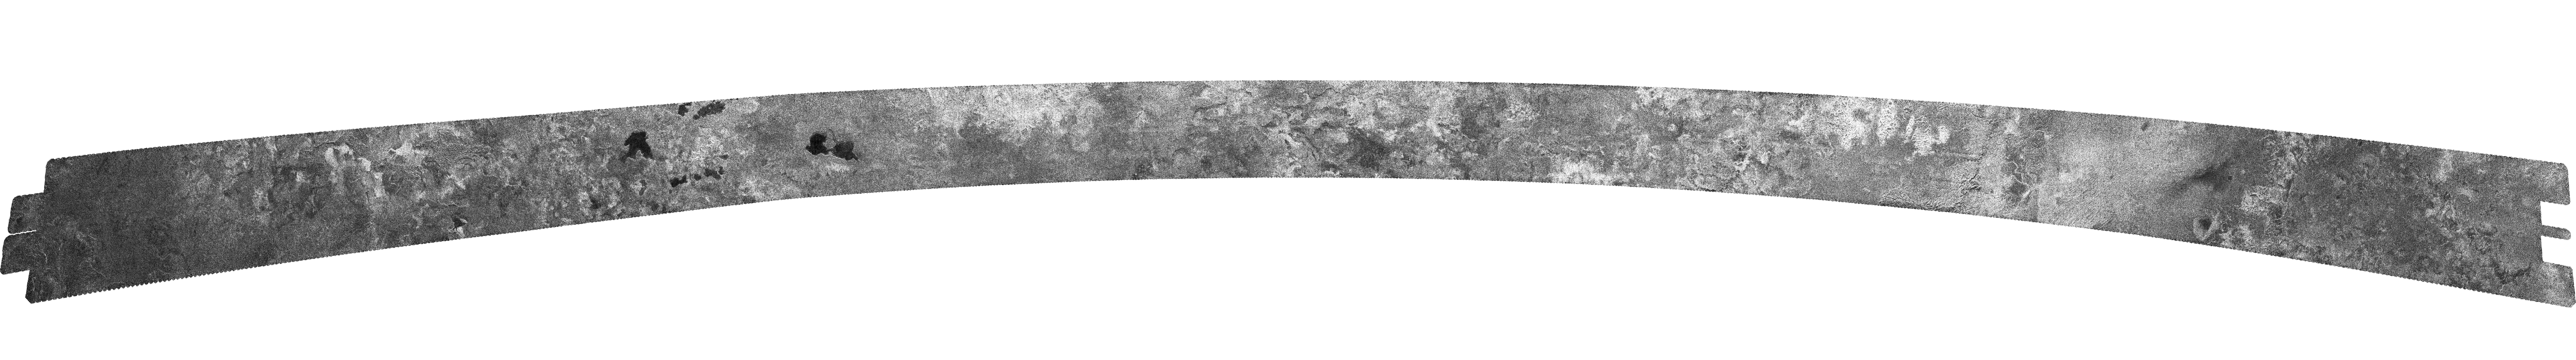

Titan (T18) Viewed by Cassini’s Radar – Sept. 23, 2006

This radar image, obtained by Cassini’s radar instrument during a near-polar flyby on Sept. 23, 2006, is the second scene that shows clear shorelines reminiscent of terrestrial lakes.

With Titan’s colder temperatures and hydrocarbon-rich atmosphere, these lakes most likely contain a combination of methane and ethane (both hydrocarbons), not water. This high-latitude opportunity confirmed scientists’ predictions that lakes would be present here, consistent with calculations that suggested that hydrocarbons would be stable as liquids at the colder, high latitudes. It also showed unusual complex terrain, the origin of which remains a mystery.

The image is illuminated by the radar from the top, and shows features as small as about 300 meters (980 feet). Starting at the left (63 degrees north latitude by 255 degrees west longitude), where the terrain appears bland and dark, the swath heads northeast into a more rugged, mottled terrain, probably containing dried lakes and canyons formed by the presence of liquid hydrocarbons.

The first lake, an irregular, almost-triangular shape about 16 kilometers (10 miles) across at the widest point, can be seen near the bottom of the image; it appears to be fed by two channels from the south. Several more lakes can be seen about one-third of the way into the swath, near the closest approach to the pole, (north of 75 degrees north latitude), including Titan’s “kissing lakes” (see PIA08740), each 20 to 25 kilometers (12 to 16 miles) across. Two other lakes feature narrow or angular bays, including a broad peninsula that on Earth would be evidence that the surrounding terrain is higher and confines the liquid. Continuing on, about three-quarters of the way through the swath, the terrain becomes brighter and more rugged, again indicating possible dried lakes and canyon-like structures. A long 100-kilometer (60-mile) series of grooves appears, likely carved by liquids. Next is an area of bright terrain with an unusual directional texture, indicating possible dunes, but brighter and perhaps different in nature than those seen elsewhere. Finally, towards the end of the swath, where the image quality is poorest, the terrain becomes mottled and difficult to interpret.

The Cassini-Huygens mission is a cooperative project of NASA, the European Space Agency and the Italian Space Agency. The Jet Propulsion Laboratory, a division of the California Institute of Technology in Pasadena, manages the mission for NASA’s Science Mission Directorate, Washington, D.C. The Cassini orbiter was designed, developed and assembled at JPL. The radar instrument was built by JPL and the Italian Space Agency, working with team members from the United States and several European countries.

Credit: NASA/JPL-Caltech/ASI